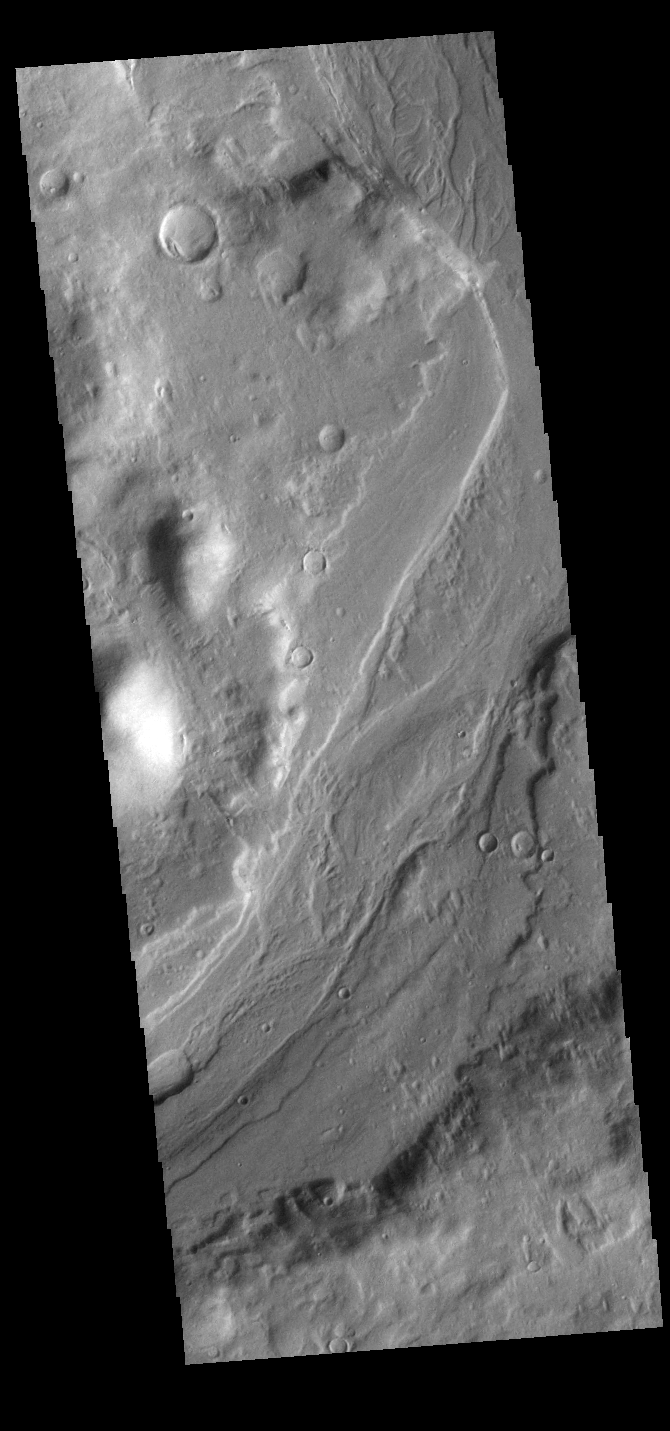

Reull Vallis

This VIS image shows a section of Reull Vallis, a major channel that empties into Hellas Planitia.

Credit: NASA/JPL-Caltech/ASU